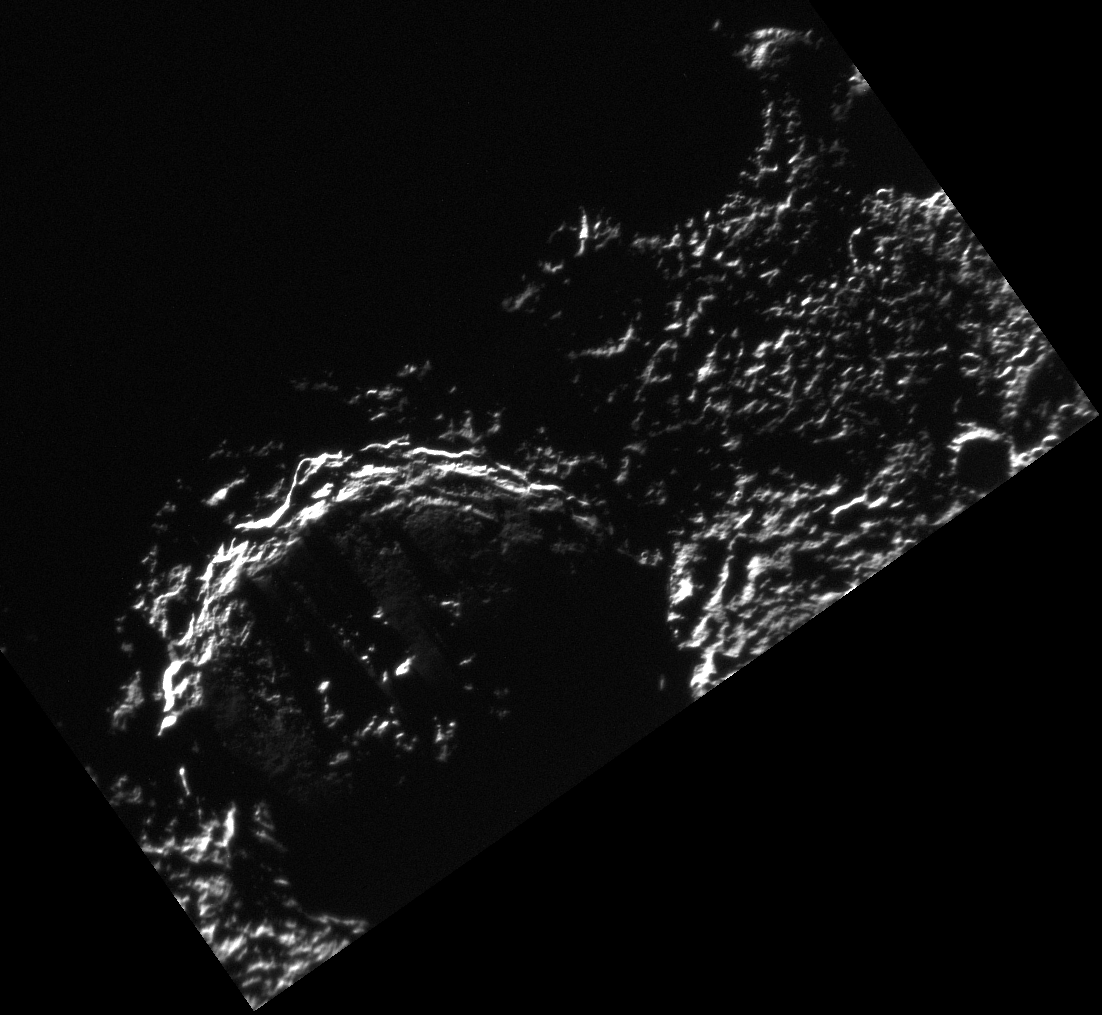

To Strive, To Seek, To Find, and Not To Yield

On this day 100 years ago (January 17, 1912), Robert F. Scott and his party became the second group of humans to reach a latitude of 90° South on the Earth, having lost the race to the pole to Amundsen. Tragically, Captain Scott and his four companions died on the return journey.

On Mercury, the point of 90° South is located at about the 12 o’clock position on the lower inner wall of the large crater in the image above (crater Chao Meng-Fu).

Ernest Shackleton, another heroic explorer of Antarctica, wrote this in his diary in 1908: “It falls to the lot of few men to view land not previously seen by human eyes, and it was with feelings of keen curiosity, not unmingled with awe, that we watched the new mountains rise from the great unknown that lay ahead of us.” Spacecraft such as MESSENGER continue the spirit of exploration exemplified by Amundsen, Scott, and Shackleton. It is with the same feelings of curiosity and awe that we view the new land revealed to us by robotic explorers sent forth into the great unknown.

This image was acquired as part of MDIS’s campaign to monitor the south polar region of Mercury. By imaging the polar region every four MESSENGER orbits as illumination conditions change, features that were in shadow on earlier orbits can be discerned and any permanently shadowed areas can be identified after repeated imaging over one solar day. During MESSENGER’s one-year mission, MDIS’s WAC is used to monitor the south polar region for the first Mercury solar day (176 Earth days), and MDIS’s NAC is used for imaging the south polar region during the second Mercury solar day.

The MESSENGER spacecraft is the first ever to orbit the planet Mercury, and the spacecraft’s seven scientific instruments and radio science investigation are unraveling the history and evolution of the Solar System’s innermost planet. Visit the Why Mercury? section of this website to learn more about the key science questions that the MESSENGER mission is addressing. During the one-year primary mission, MDIS is scheduled to acquire more than 75,000 images in support of MESSENGER’s science goals.

Date acquired: December 14, 2011
Image Mission Elapsed Time (MET): 232384499
Image ID: 1136469
Instrument: Narrow Angle Camera (NAC) of the Mercury Dual Imaging System (MDIS)
Center Latitude: -88.47°
Center Longitude: 34.84° E
Resolution: 299 meters/pixel
Scale: Chao Meng-Fu has a diameter of 129 km (80 miles)

These images are from MESSENGER, a NASA Discovery mission to conduct the first orbital study of the innermost planet, Mercury. For information regarding the use of images, see the MESSENGER image use policy.

Credit: NASA/Johns Hopkins University Applied Physics Laboratory/Carnegie Institution of Washington